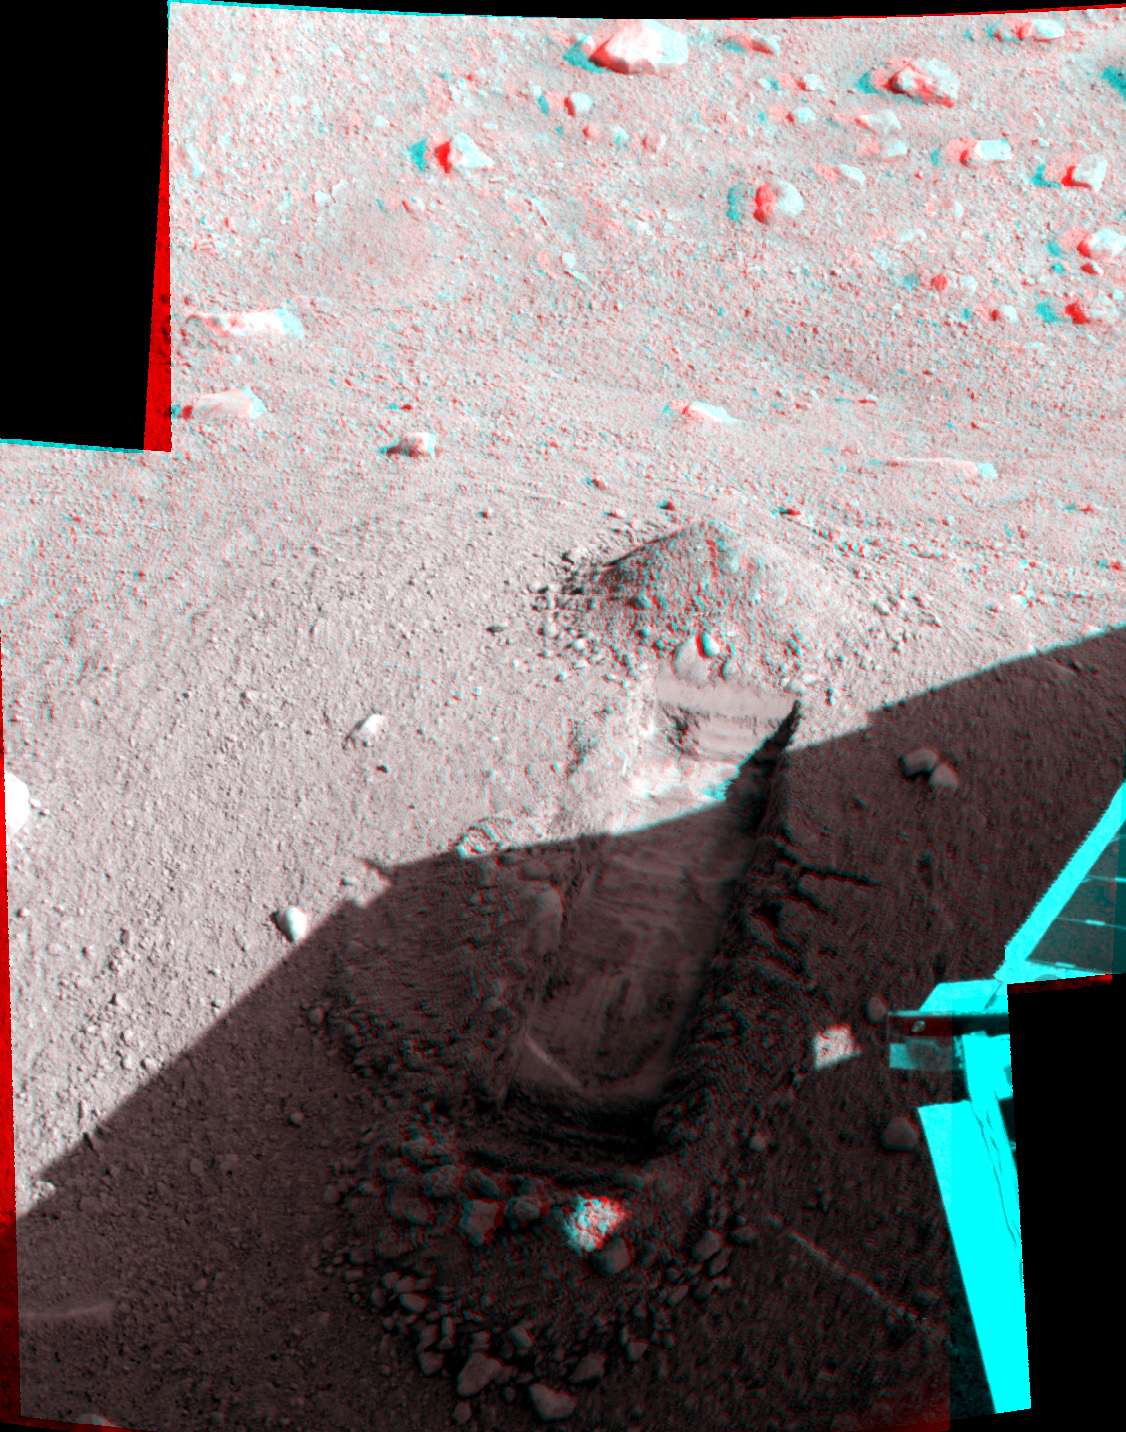

Martian Surface as Seen by Phoenix

This anaglyph, acquired by NASA’s Phoenix Lander’s Surface Stereo Imager on Sol 25, the 25th Martian day of the mission (June 19, 2008), shows a stereoscopic 3D view of the Martian surface near the lander. The trench shown here is informally called “Snow White 1.”

The Phoenix Mission is led by the University of Arizona, Tucson, on behalf of NASA. Project management of the mission is by NASA’s Jet Propulsion Laboratory, Pasadena, Calif. Spacecraft development is by Lockheed Martin Space Systems, Denver.

Photojournal Note: As planned, the Phoenix lander, which landed May 25, 2008 23:53 UTC, ended communications in November 2008, about six months after landing, when its solar panels ceased operating in the dark Martian winter.

Credit: NASA/JPL-Caltech/University of Arizona/Texas A&M University